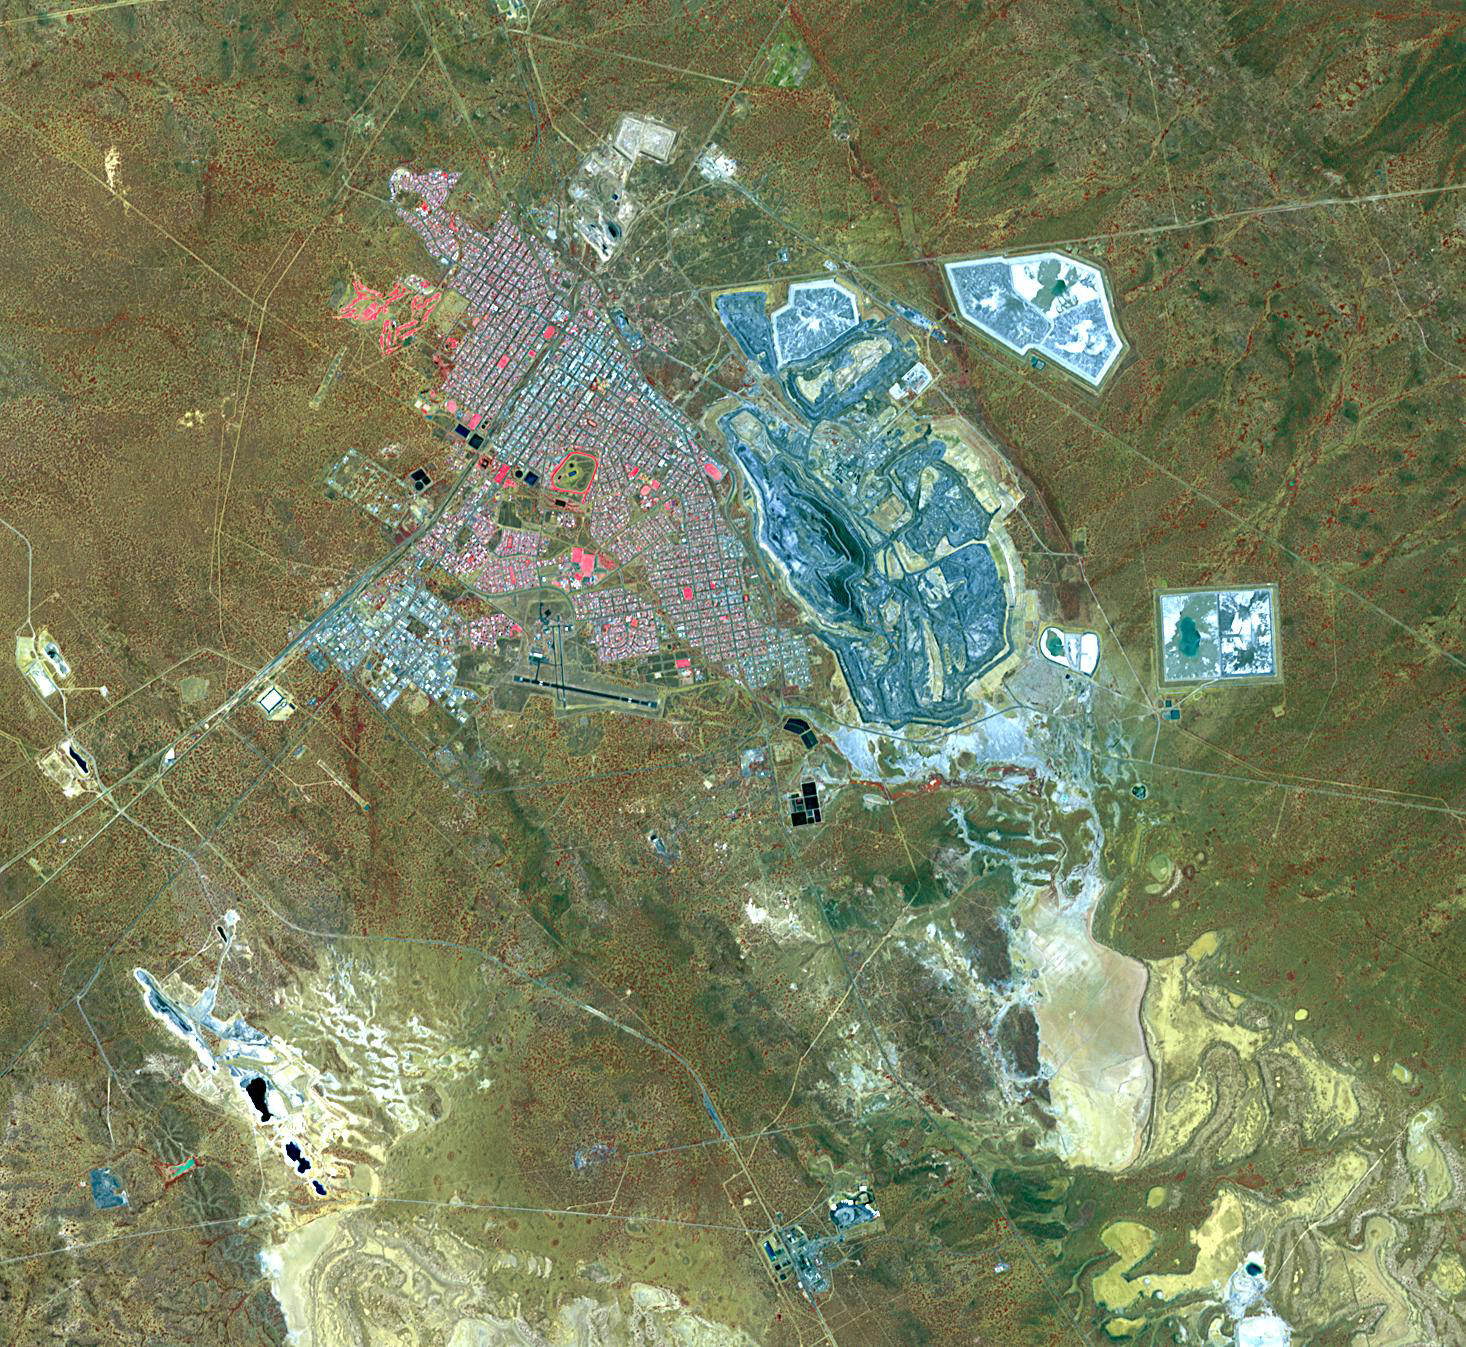

Kalgoorlie-Boulder, Australia

Kalgoorlie-Boulder is a city in the Goldfields-Esperance region of Western Australia. The town was founded in 1893 when gold was discovered in the so-called “Golden Mile.” The area boomed, with an area population of over 200,000; by 1903 Kalgoorlie grew to 30,000, close to its present population. The concentrated area of large gold mines is considered to be the richest square mile on earth. The image was acquired November 26, 2013, covers an area of 20.2 x 21.9 km, and is located at 30.8 degrees south, 121.5 degrees east.

With its 14 spectral bands from the visible to the thermal infrared wavelength region and its high spatial resolution of 15 to 90 meters (about 50 to 300 feet), ASTER images Earth to map and monitor the changing surface of our planet. ASTER is one of five Earth-observing instruments launched Dec. 18, 1999, on Terra. The instrument was built by Japan’s Ministry of Economy, Trade and Industry. A joint U.S./Japan science team is responsible for validation and calibration of the instrument and data products.

The broad spectral coverage and high spectral resolution of ASTER provides scientists in numerous disciplines with critical information for surface mapping and monitoring of dynamic conditions and temporal change. Example applications are: monitoring glacial advances and retreats; monitoring potentially active volcanoes; identifying crop stress; determining cloud morphology and physical properties; wetlands evaluation; thermal pollution monitoring; coral reef degradation; surface temperature mapping of soils and geology; and measuring surface heat balance.

The U.S. science team is located at NASA’s Jet Propulsion Laboratory, Pasadena, Calif. The Terra mission is part of NASA’s Science Mission Directorate, Washington, D.C.

Credit: NASA/JPL-Caltech